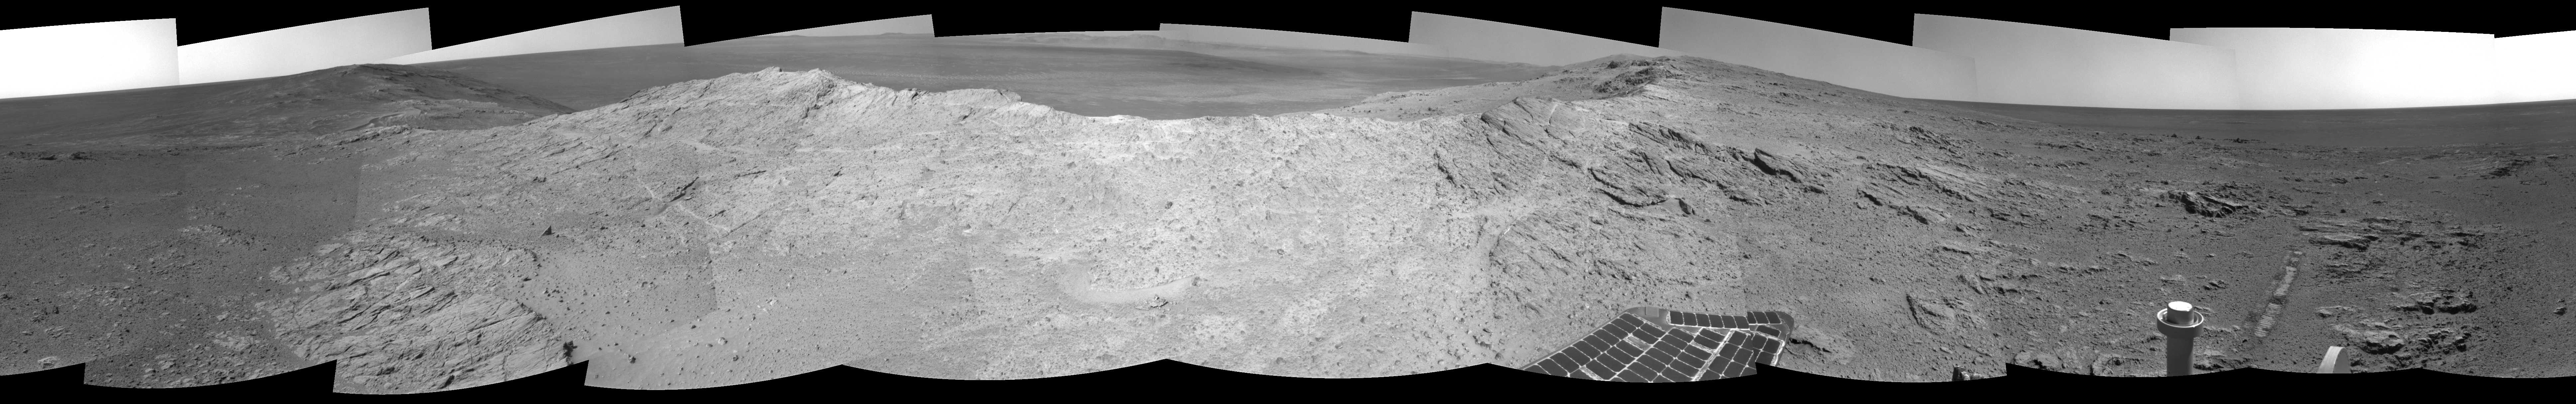

Approaching a Target Deposit on Mars Crater Rim

NASA’s Mars Exploration Rover Opportunity used its navigation camera to capture the component images for this 360-degree view near the ridgeline of Endeavour Crater’s western rim.

The view is centered toward southeast, from the rover’s position just west of the western rim’s ridgeline on the mission’s 3,659th Martian day, or sol (May 10, 2014). The western rim of the crater extends northward to the left and southward to the right. Endeavour Crater is about 14 miles (22 kilometers) in diameter. Its distant rim is visible on the horizon at center.

The outcrop on the slope to the right of center corresponds to the northern end of an area where a concentration of aluminum-containing clay has been detected in observations by the Compact Reconnaissance Imaging Spectrometer (CRISM) on NASA’s Mars Reconnaissance Orbiter. That detection from orbit made the outcrop a favored target for investigation by Opportunity.

A stereo anaglyph of this image is available at PIA18096.

JPL manages the Mars Exploration Rover Project for NASA’s Science Mission Directorate in Washington.

Credit: NASA/JPL-Caltech